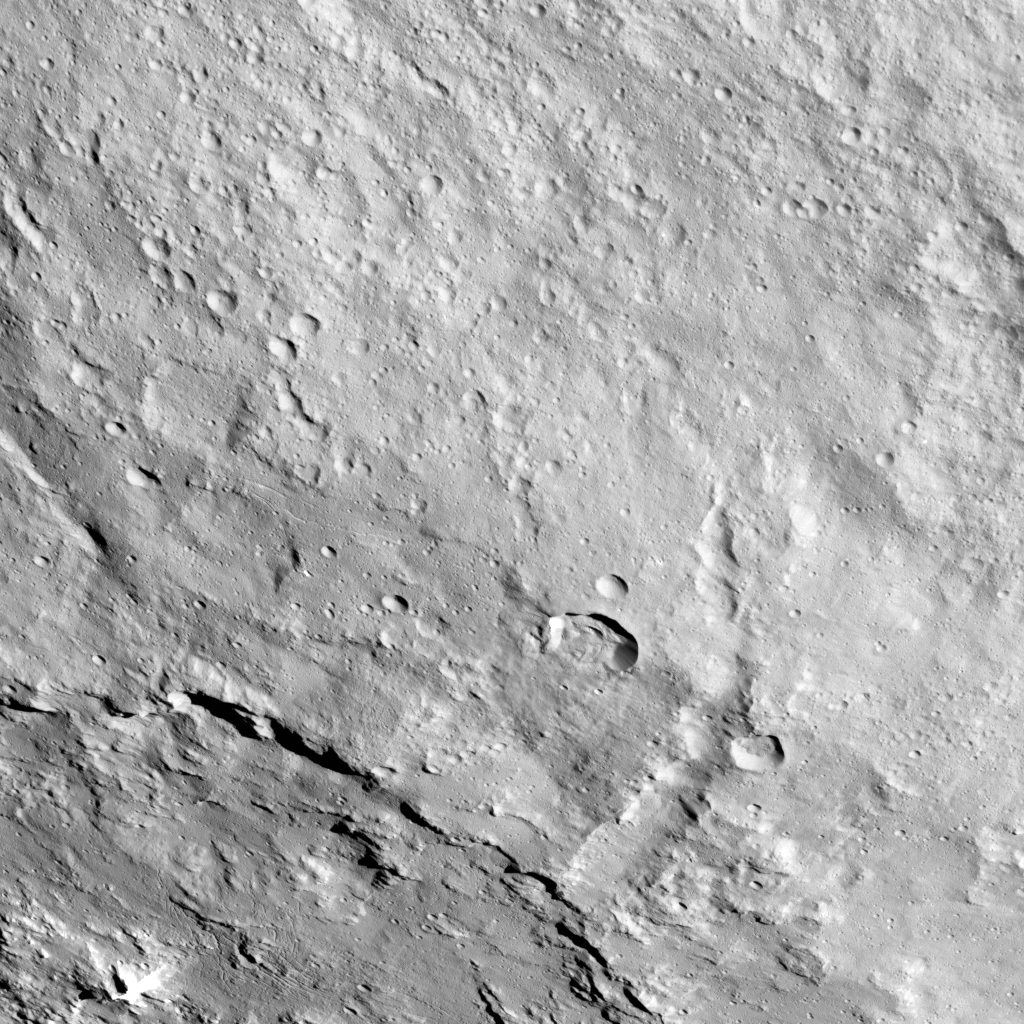

Pongal Catena on Ceres

This image from NASA’s Dawn spacecraft shows the northeastern rim of Urvara Crater on Ceres at lower left. To the right of the crater, the long, narrow feature that appears to jut out toward the north is called Pongal Catena, which is about 60 miles (96 km) long.

Catenae are large grooves or troughs that can have various origins. They refer to chains of closely connected craters formed by a series of impacts, as found on Jupiter’s moon Ganymede. They can also represent large faults created by internal forces, for example in this example found on Mars (see PIA20441). The mechanism that formed Pongal Catena is not understood yet, but it likely formed as a consequence of the stresses generated by the large impacts that resulted in the formation of the Urvara and Yalode craters.

Pongal catena is one of several types of fractures found in this region that reflect a complex history. A feature called Nar Sulcus is another example. Studying the geometry of these features and their relationships can help shed light on the nature of Ceres’ subsurface.

This image was obtained on September 28, 2015, from an altitude of about 915 miles (1,470 kilometers). Pongal Catena is centered at 37.4 degrees south latitude, 267.7 degrees east longitude. This feature gets its name from the Tamil (Sri Lanka and southern India) harvest festival observed in mid-January. It is a time for giving thanks to nature, and we thank Ceres for all the wonders it has offered us so far.

Dawn’s mission is managed by JPL for NASA’s Science Mission Directorate in Washington. Dawn is a project of the directorate’s Discovery Program, managed by NASA’s Marshall Space Flight Center in Huntsville, Alabama. UCLA is responsible for overall Dawn mission science. Orbital ATK Inc., in Dulles, Virginia, designed and built the spacecraft. The German Aerospace Center, Max Planck Institute for Solar System Research, Italian Space Agency and Italian National Astrophysical Institute are international partners on the mission team.

Credit: NASA/JPL-Caltech/UCLA/MPS/DLR/IDA